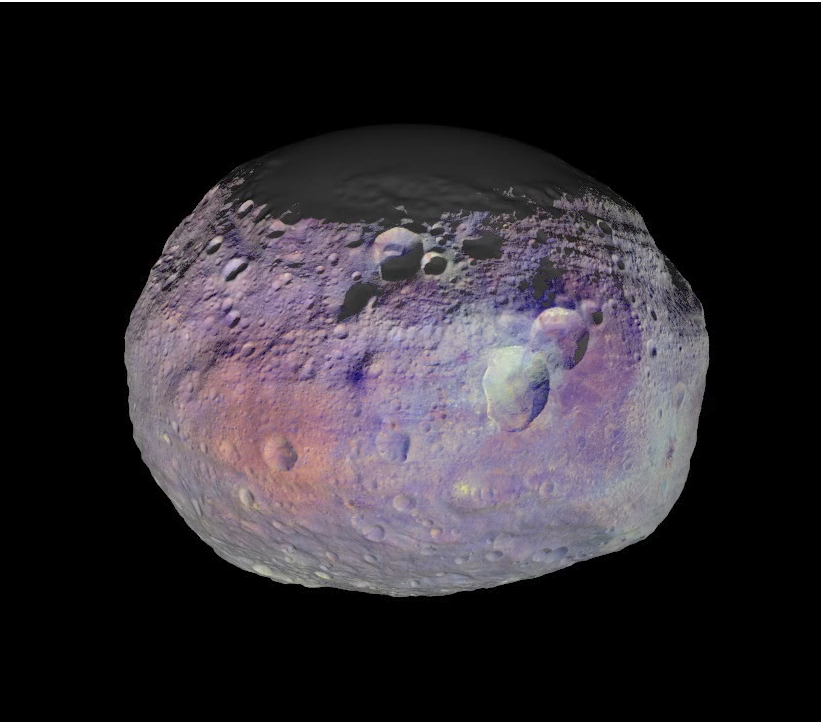

Vesta’s Coat of Many Colors

This animation of Vesta is made from images taken with Dawn’s framing camera. Many of the images were taken at different viewing angles to provide stereo for use in determining the topography. Other images were taken through special infrared and visible light filters in the camera. These infrared and visible light images have been combined and represented in colors that highlight the nature of the minerals on Vesta’s surface. Green shows the amount of iron. Scientists have not yet determined the composition indicated by the other colors.

The animation begins overlooking Vesta’s north pole and gradually moves southward. The northern polar region is shown as gray because the sun has not yet illuminated this part of Vesta’s surface during Dawn’s exploration of the asteroid.

It is clear from the wide range of colors that Vesta is very diverse; it is one of the most diversely colored asteroids that has been imaged. The northern troughs can be seen running obliquely from the northern shadows to the vestan equator. The “snowman” craters Marcia, Calpurnia and Minucia are also clearly visible just north of the equator. Next, the band of equatorial troughs comes into view and Vesta’s heavily cratered surface is also displayed. A number of areas of ejecta show a strong red-orange color. As the viewing angle moves towards the southern pole, the large central complex protrudes from the giant Rheasilvia impact basin. The rim and some of the internal structure of the Rheasilvia impact basin are also clearly visible. The Rheasilvia impact basin has a strong greenish appearance here, which signifies a region abundant in iron.

Dawn obtained the images used to make this animation in September and October 2011. The distance to the surface of Vesta is around 420 miles (680 kilometers) on average and the images have an average resolution of about 210 feet (65 meters) per pixel. The color composite mosaic was prepared by the German Aerospace Center. The animation and the topographic model were made by the Planetary Science Institute, Tucson, Ariz.

The Dawn mission to Vesta and Ceres is managed by NASA’s Jet Propulsion Laboratory, a division of the California Institute of Technology in Pasadena, for NASA’s Science Mission Directorate, Washington D.C. UCLA is responsible for overall Dawn mission science. The Dawn framing cameras were developed and built under the leadership of the Max Planck Institute for Solar System Research, Katlenburg-Lindau, Germany, with significant contributions by the German Aerospace Center, Berlin, and in coordination with the Institute of Computer and Communication Network Engineering, Braunschweig. The Framing Camera project is funded by the Max Planck Society, DLR, and NASA.

Credit: NASA/JPL-Caltech/UCLA/MPS/DLR/IDA/PSI